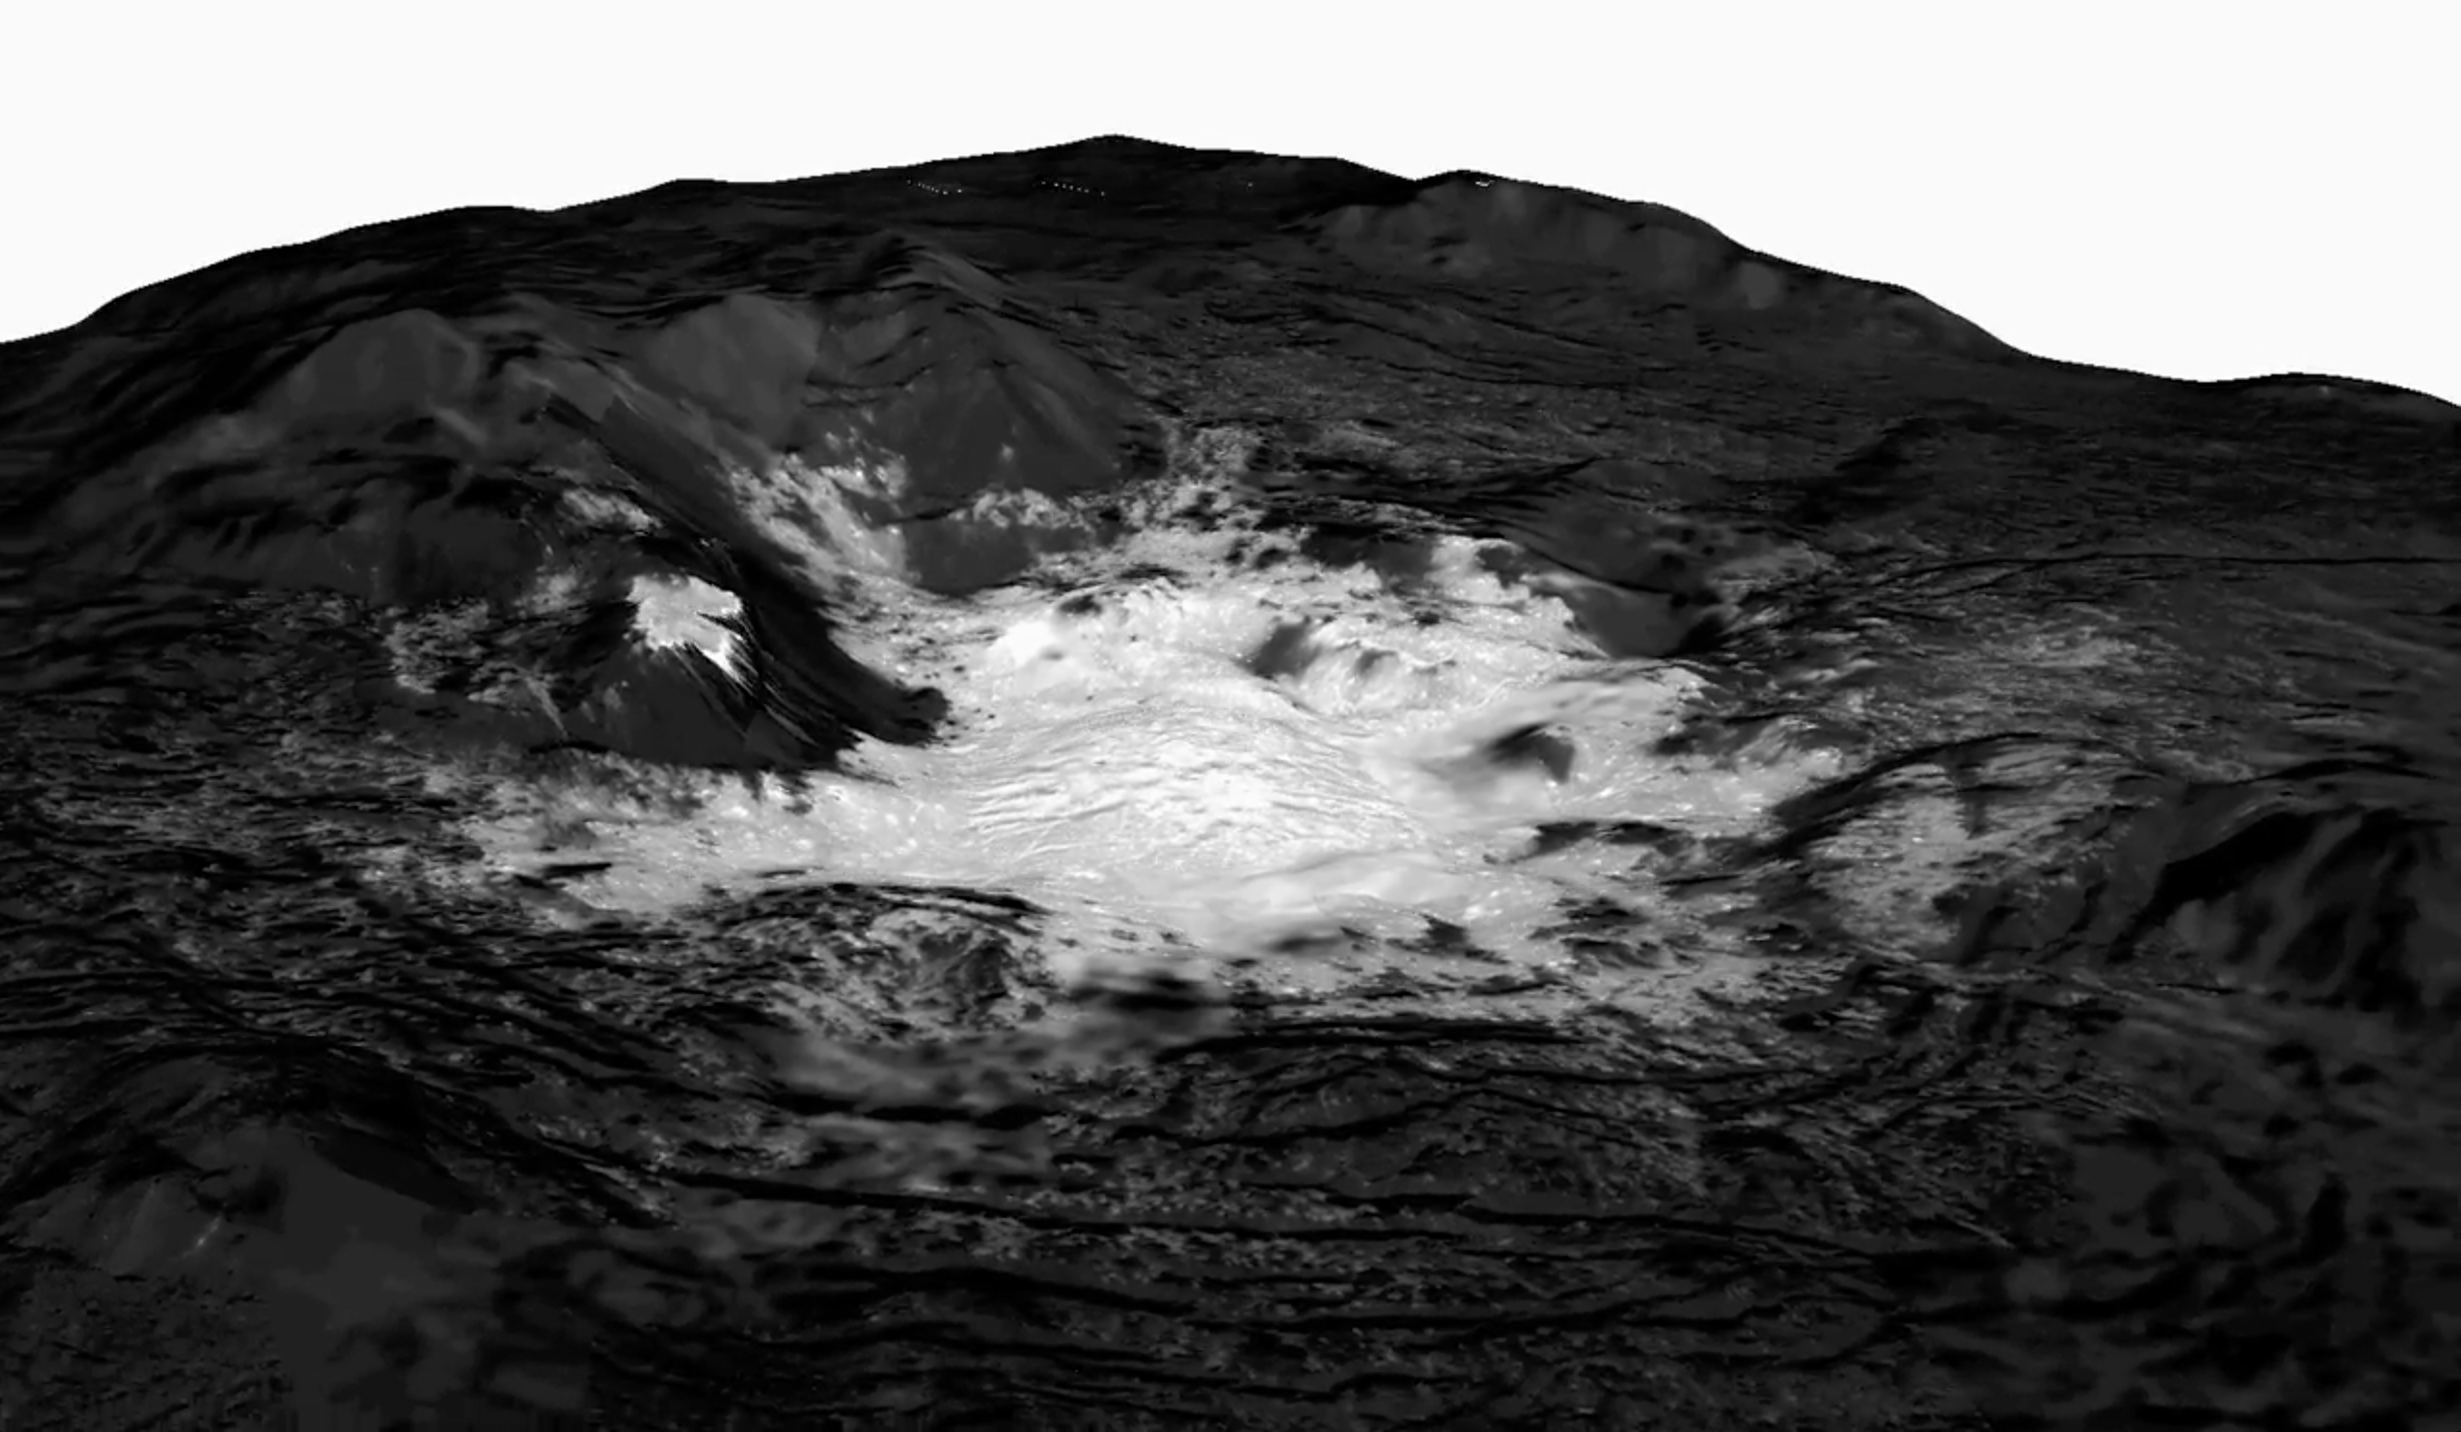

Mosaic of Cerealia Facula

This mosaic of Cerealia Facula combines images obtained from altitudes as low as 22 miles (35 km) above Ceres’ surface. The mosaic is overlain on a topography model based on images obtained during Dawn’s low altitude mapping orbit (240 miles or 385 km altitude). No vertical exaggeration was applied.

The center of Cerealia Facula is located at 19.7 degrees north latitude and 239.6 degrees south longitude.

Dawn’s mission is managed by JPL for NASA’s Science Mission Directorate in Washington. Dawn is a project of the directorates Discovery Program, managed by NASA’s Marshall Space Flight Center in Huntsville, Alabama. JPL is responsible for overall Dawn mission science. Orbital ATK Inc., in Dulles, Virginia, designed and built the spacecraft. The German Aerospace Center, Max Planck Institute for Solar System Research, Italian Space Agency and Italian National Astrophysical Institute are international partners on the mission team.

Credit: NASA/JPL-Caltech/UCLA/MPS/DLR/IDA/PSI